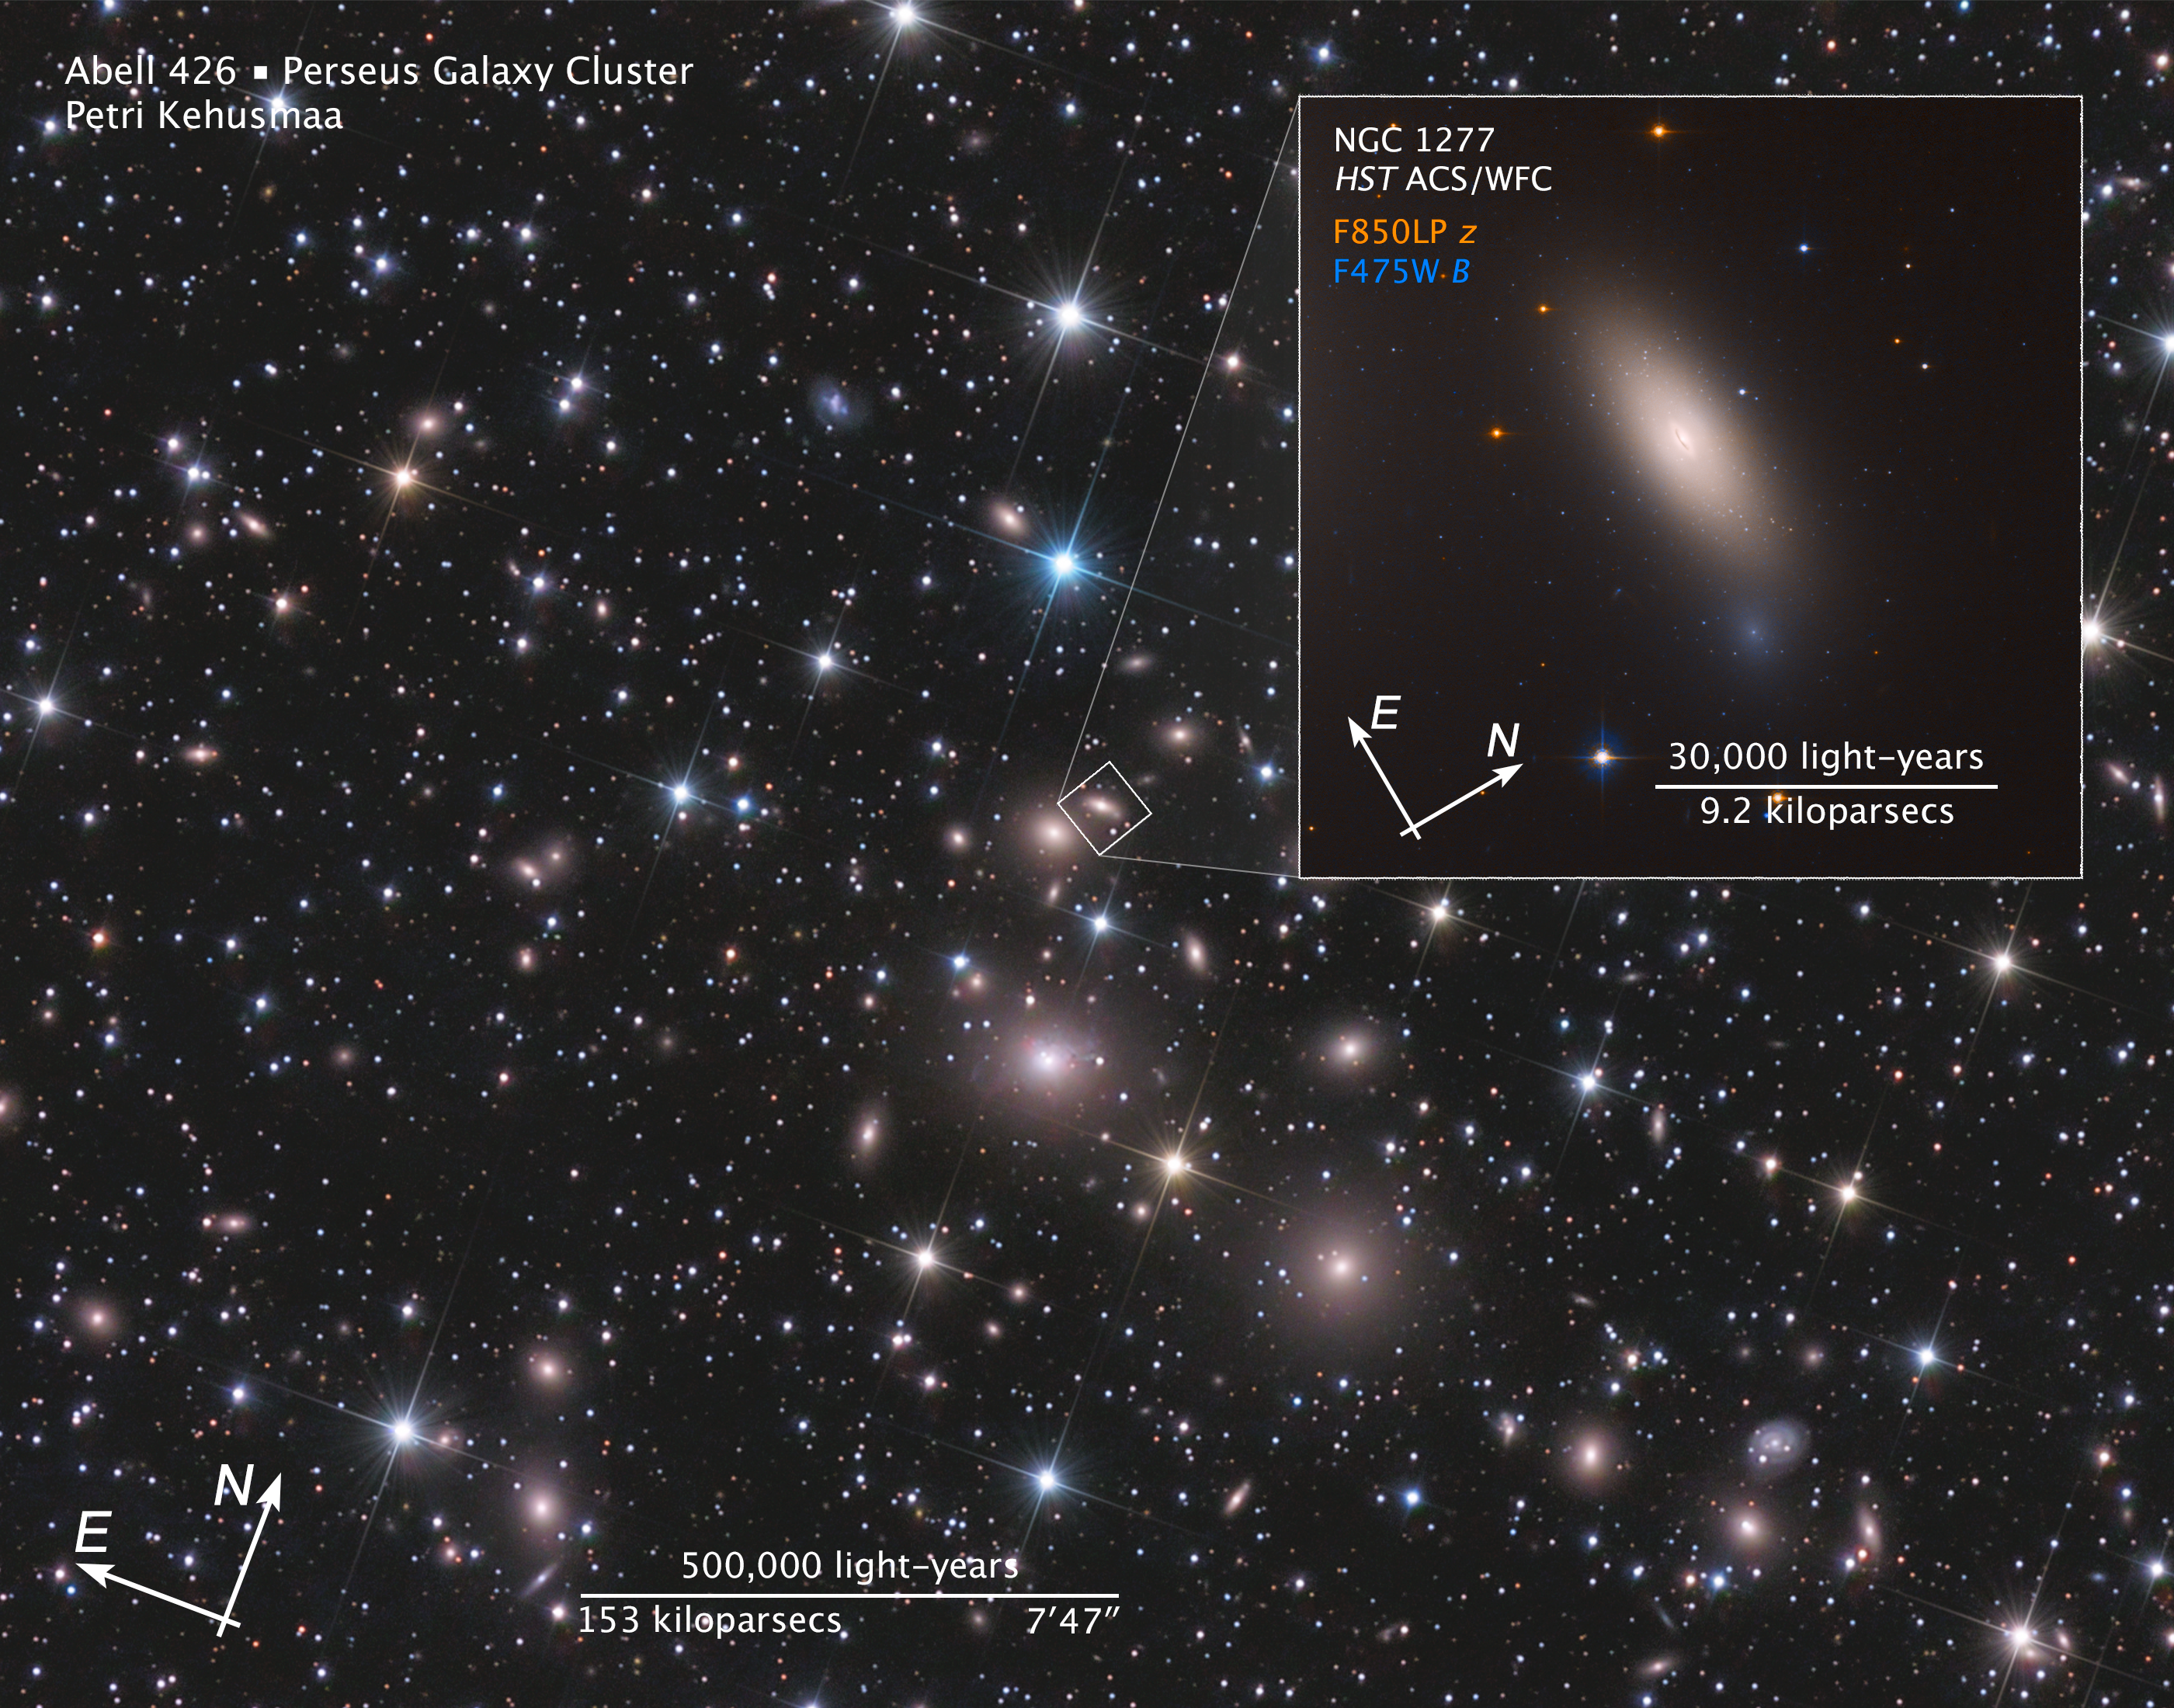

Compass Image for NGC 1277

Object Name: NGC 1277
Object Description: Lenticular galaxy with primordial globular clusters
Instrument: ACS/WFC
Filters: F850LP, F475W

These images are a composite of separate exposures acquired by the ACS/WFC instrument on the Hubble Space Telescope. Several filters were used to sample narrow wavelength ranges. The color results from assigning different hues (colors) to each monochromatic (grayscale) image associated with an individual filter. In this case, the assigned colors are: Cyan: F475W Orange: F850LP

Credit: NASA, ESA, M. Beasley (Instituto de Astrofísica de Canarias), and P. Kehusmaa